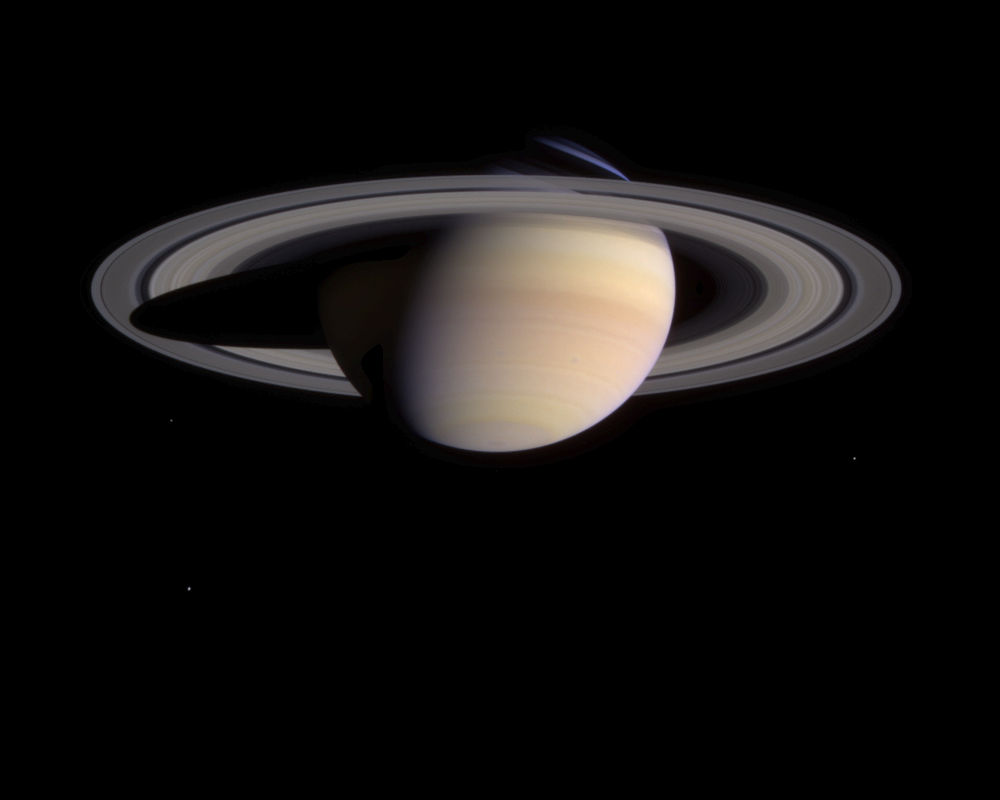

Spots on Saturn

As Cassini closes in on Saturn, its view is growing sharper with time and now reveals new atmospheric features in the planet’s southern hemisphere.

Atmospheric features, such as two small, faint dark spots, visible in the planet’s southern hemisphere, will become clearer in the coming months. The spots are located at 38 degrees south latitude.

The spacecraft’s narrow angle camera took several exposures on March 8, 2004, which have been combined to create this natural color image. The image contrast and colors have been slightly enhanced to aid visibility.

Moons visible in the lower half of this image are: Mimas (398 kilometers, or 247 miles across) at left, just below the rings; Dione (1,118 kilometers, or 695 miles across) at left, below Mimas; and Enceladus (499 kilometers, 310 miles across) at right. The moons had their brightness enhanced to aid visibility.

The spacecraft was then 56.4 million kilometers (35 million miles) from Saturn, or slightly more than one-third of the distance from Earth to the Sun. The image scale is approximately 338 kilometers (210 miles) per pixel. The planet is 23 percent larger in this image than it appeared in the preceding color image, taken four weeks earlier.

The Cassini-Huygens mission is a cooperative project of NASA, the European Space Agency and the Italian Space Agency. The Jet Propulsion Laboratory, a division of the California Institute of Technology in Pasadena, manages the Cassini mission for NASA’s Office of Space Science, Washington, D.C. The imaging team is based at the Space Science Institute, Boulder, Colo.

Credit: NASA/JPL/Space Science Institute